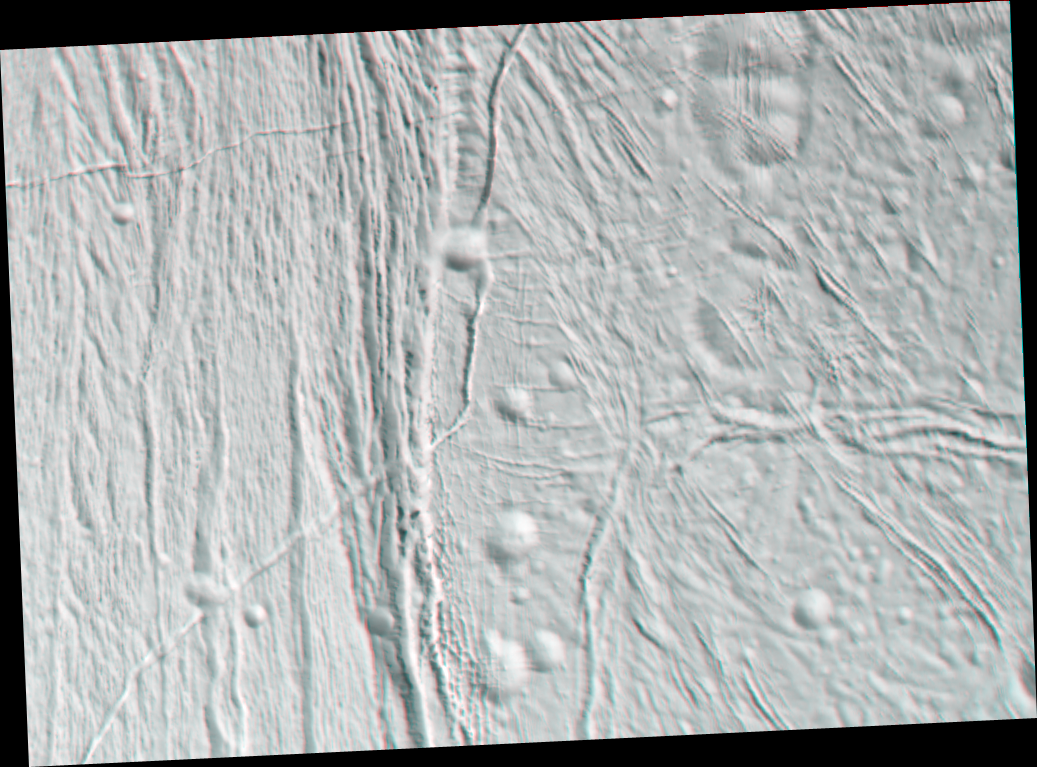

Transition on Enceladus (3-D)

This stereo anaglyph of Saturn’s moon Enceladus shows an area that has undergone a very intriguing — and in places puzzling — sequence of events. The craters here are subdued, as seen elsewhere on Enceladus, and most, but not all, are older than the fractures. Fracturing has occurred at a wide variety of scales, from the wide rift running through the center of the image to much narrower sets of shorter fractures that crosscut the craters (and each other) to the left.

The anaglyph has been rotated so that north on Enceladus is up.

This region is a transition from cratered to wrinkled terrain. Westward (left) of the central rift that divides the two regions are relatively parallel grooves and ridges that are reminiscent of terrain on Jupiter’s large moon Ganymede. Very few craters are seen in this area of Enceladus. Eastward (right) of the large rift the terrain becomes more cratered, although the craters are quite degraded (meaning soft and shallow in appearance).

A prominent fracture runs north-south to the center of the image, then turns sharply to the southwest, cutting across cratered terrain, the large rift, and the grooved terrain. This behavior signifies that it is one of the youngest features in this image.

The images for this anaglyph were taken in visible light with Cassini’s narrow-angle camera, at distances from Enceladus ranging from about 25,700 kilometers (16,000 miles, red-colored image) to 14,000 kilometers (8,800 miles, blue-colored image) and at a Sun-Enceladus-spacecraft, or phase, angle ranging from 46 to 44 degrees. Pixel scale in the red image was 150 meters (490 feet) per pixel. Scale in the blue image was 85 meters (280 feet) per pixel.

A separate, non-stereo version of the scene, showing only the red image, is also available (see PIA06215). The images have been contrast-enhanced to aid visibility.

The Cassini-Huygens mission is a cooperative project of NASA, the European Space Agency and the Italian Space Agency. The Jet Propulsion Laboratory, a division of the California Institute of Technology in Pasadena, manages the mission for NASA’s Science Mission Directorate, Washington, D.C. The Cassini orbiter was designed, developed and assembled at JPL. The magnetometer team is based at Imperial College in London, working with team members from the United States and Germany.

Credit: NASA/JPL/Space Science Institute